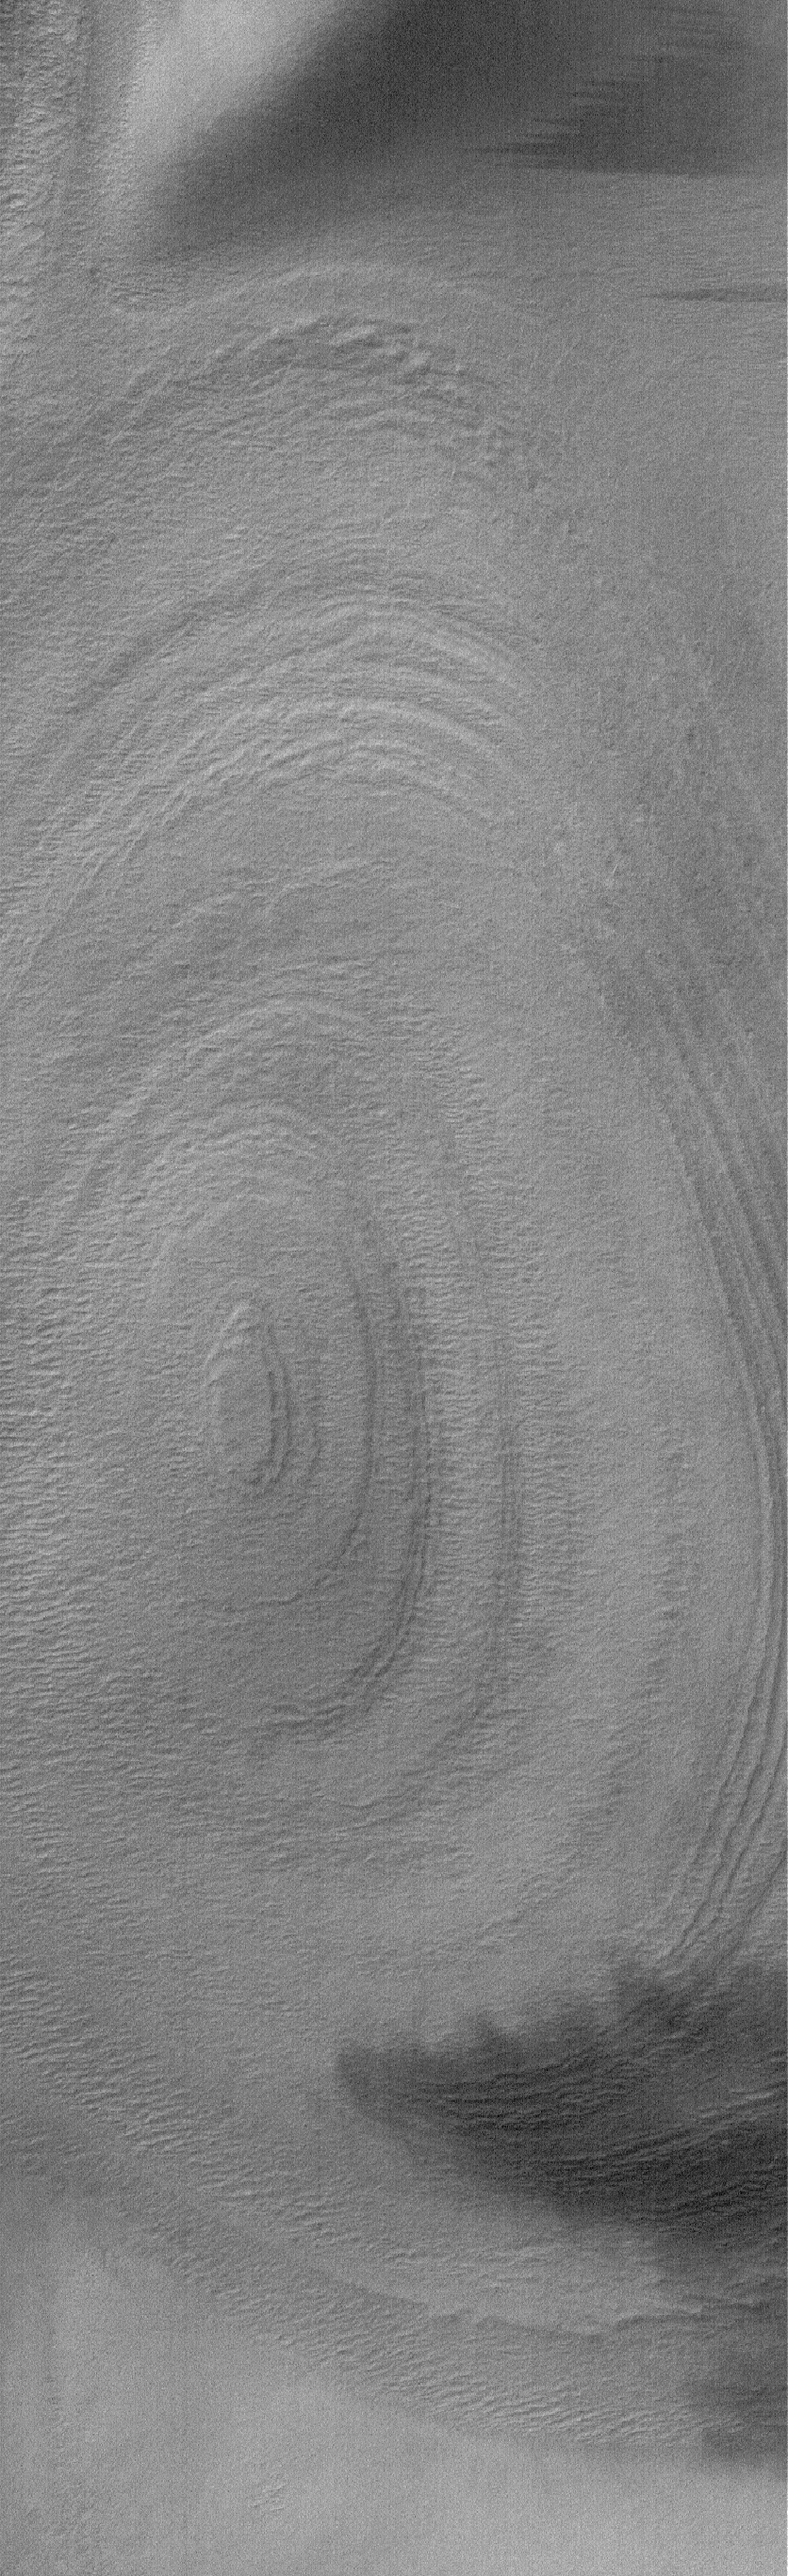

Polar Layers

9 April 2006
This Mars Global Surveyor (MGS) Mars Orbiter Camera (MOC) image shows an eroded stack of layered material in a crater of the south polar region of Mars. The composition of the layers is not known; some speculate that they may contain a combination of dust and ice, or possibly ancient sedimentary rock.

Location near: 80.6°S, 230.4°W
Image width: ~3 km (~1.9 mi)
Illumination from: upper left
Season: Southern Summer

Credit: NASA/JPL/Malin Space Science Systems